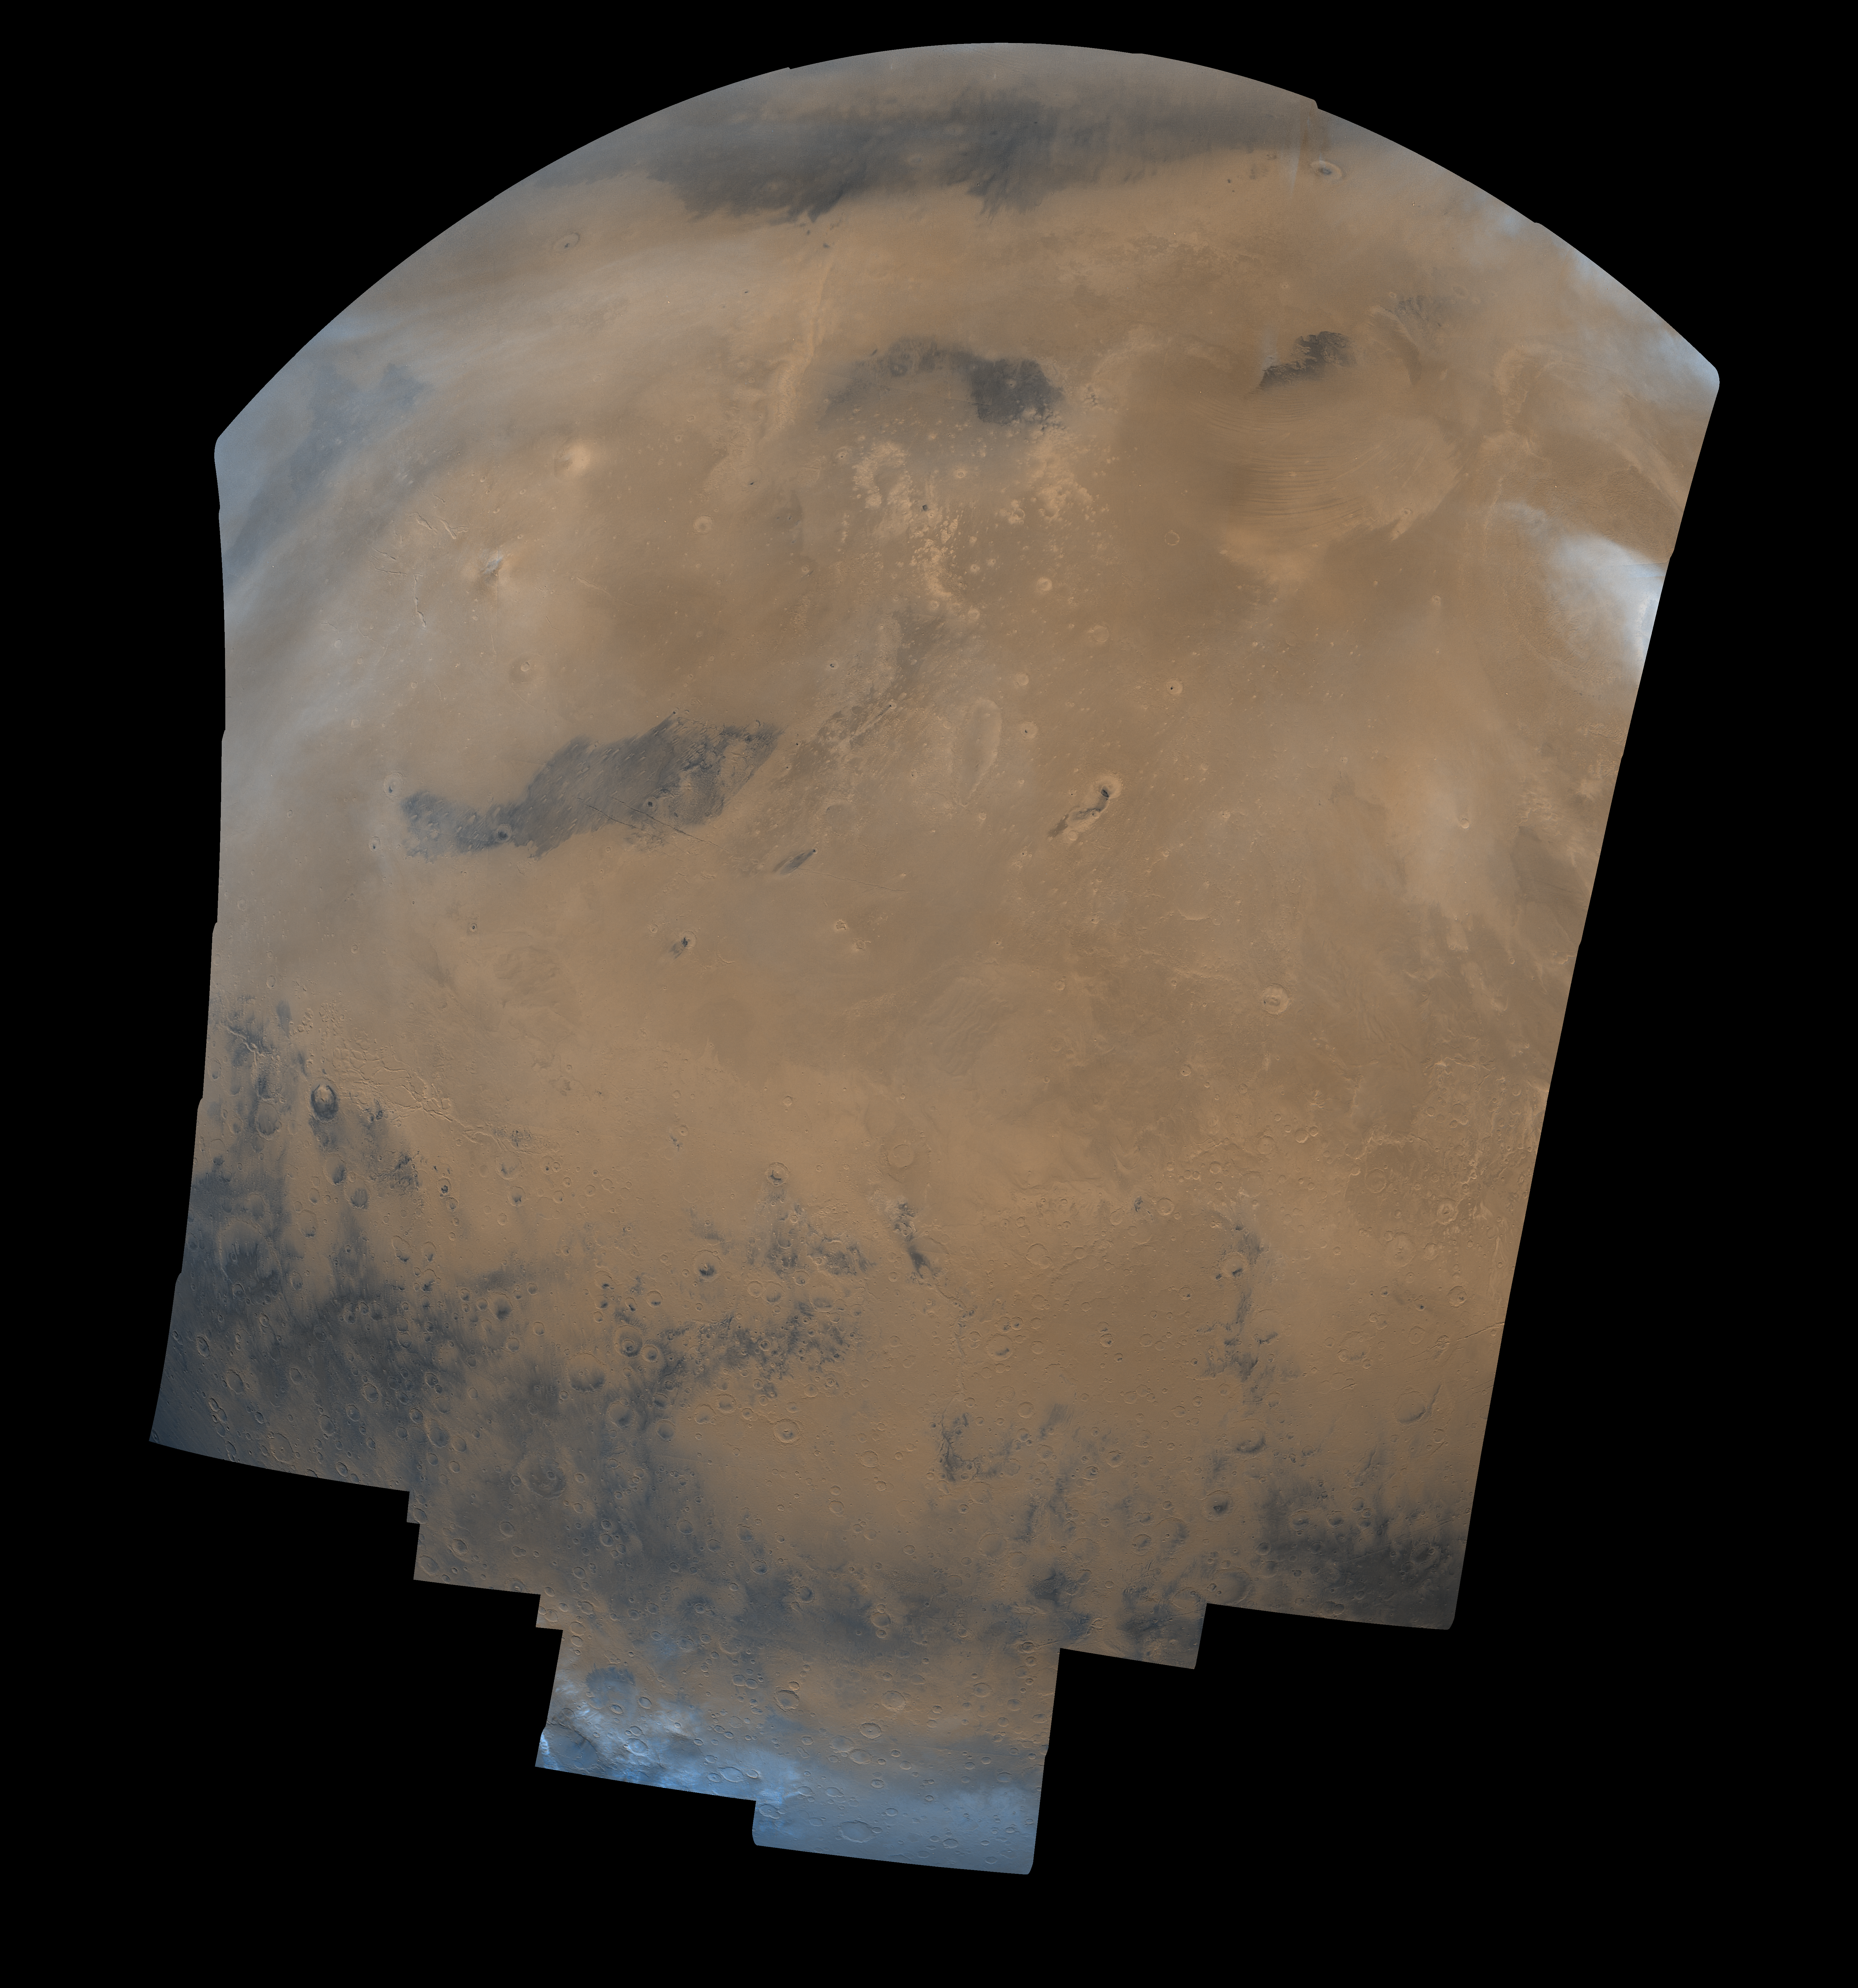

Cerberus Hemisphere

This mosaic is composed of 104 Viking Orbiter images acquired on February 11, 1980. At that time, it was early northern summer on Mars (Ls = 65 degrees). The center of the image is at latitude 3 degrees, longitude 185 degrees, and the latitude limits are approximately 60 degrees N. and S. This image is in an orthographic projection with a scale of 1 km/pixel. The color variations have been enhanced by a factor of 2, and the large-scale brightness variations (mostly due to sun-angle variations) have been normalized by large-scale filtering. A major geologic boundary extends across this mosaic, with the lower third of the image showing ancient cratered highlands; north of this boundary are the lowland northern plains. A series of poorly-indurated sedimentary deposits occur just north of the highland-lowland boundary; some workers believe that these are explosive volcanic deposits (ignimbrites) whereas others have postulated that they are paleo-polar deposits. Other prominent features in this image include the large dark area left of the image center (named Cerberus), and the Elysium volcanic region (bright yellowish area north of Cerberus). The crater ‘Mie’ is located near the top left, and has a dark spot near its center. The Viking 2 Lander is located about 400 km west of the center of this crater, or about 1 1/2 crater diameter left of the left edge of the crater. Thin white clouds are dispersed over the northern hemisphere, and the opaque cloud in the upper right overlies the Olympus Mons Aureole. The arcuate markings west of the Aureole are thought to be extended drifts of windblown material. The bright blue area at the bottom of the picture shows the extent of the seasonal carbon dioxide polar cap (these frosts are actually white).

Credit: NASA/JPL/USGS